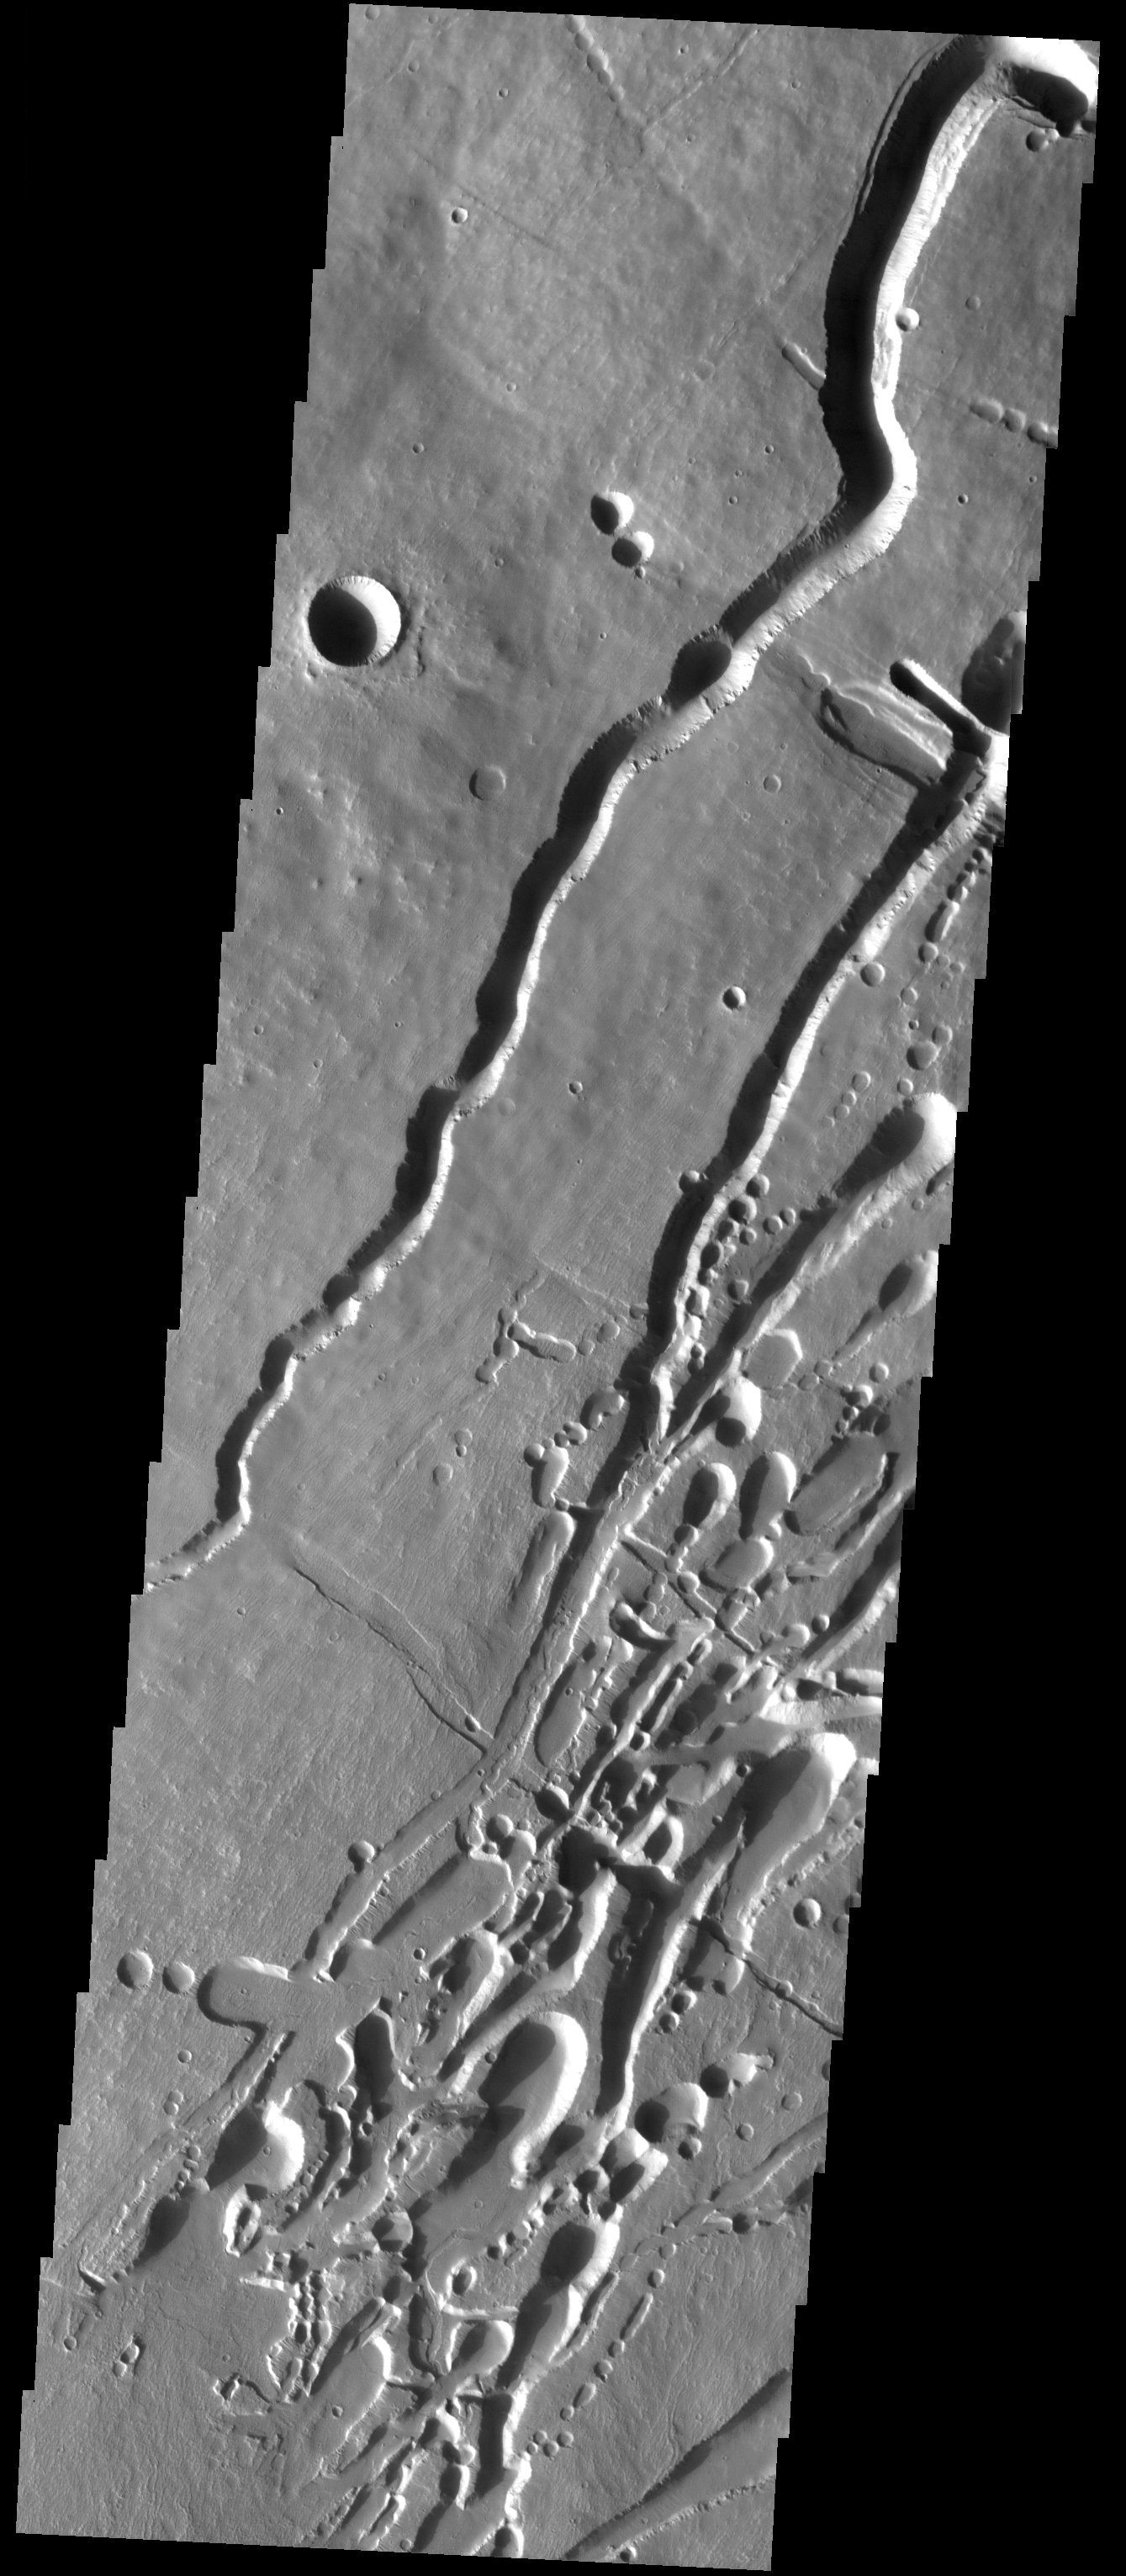

A Suite of Features

Released 21 August 2003

The southern flank of the massive Pavonis Mons volcano hosts a remarkable concentration of channels, pit chains, and graben. The deep channels likely began as subsurface lava tubes whose roofs collapsed as pits developed over them. Examples of this process are clearly evident throughout the scene. Also present are relatively straight troughs (graben) that crosscut the channels and pit chains. These arise from the tectonic forces associated with construction of the massive volcano. Lava channels and flow textures are evident on the uppermost surfaces.

Image information: VIS instrument. Latitude -0.9, Longitude 246.2 East (113.8 West). 19 meter/pixel resolution.

Note: this THEMIS visual image has not been radiometrically nor geometrically calibrated for this preliminary release. An empirical correction has been performed to remove instrumental effects. A linear shift has been applied in the cross-track and down-track direction to approximate spacecraft and planetary motion. Fully calibrated and geometrically projected images will be released through the Planetary Data System in accordance with Project policies at a later time.

NASA’s Jet Propulsion Laboratory manages the 2001 Mars Odyssey mission for NASA’s Office of Space Science, Washington, D.C. The Thermal Emission Imaging System (THEMIS) was developed by Arizona State University, Tempe, in collaboration with Raytheon Santa Barbara Remote Sensing. The THEMIS investigation is led by Dr. Philip Christensen at Arizona State University. Lockheed Martin Astronautics, Denver, is the prime contractor for the Odyssey project, and developed and built the orbiter. Mission operations are conducted jointly from Lockheed Martin and from JPL, a division of the California Institute of Technology in Pasadena.

Credit: NASA/JPL/Arizona State University